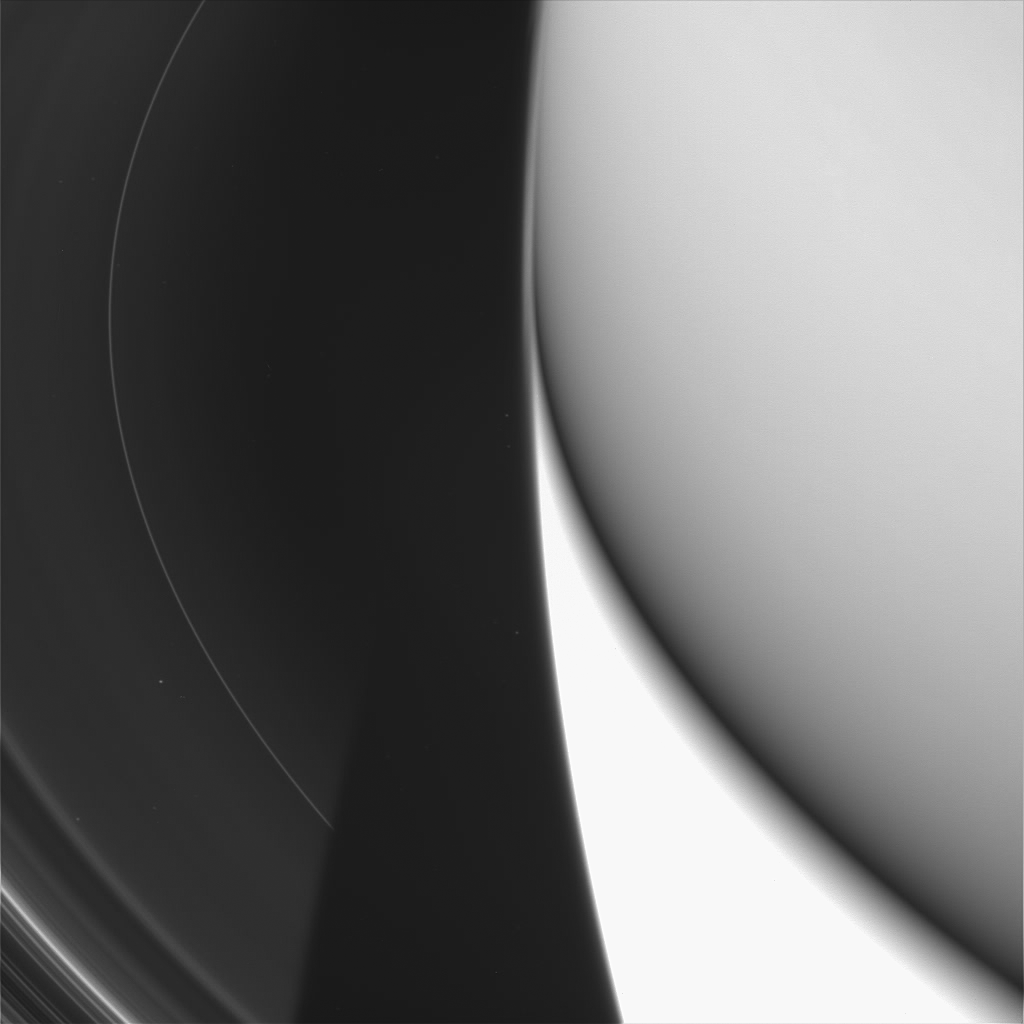

D is for “Dust”

This close-up view is Cassini’s best look yet at Saturn’s tenuous innermost D ring. The narrow ringlet visible here is named “D68” and is the innermost discrete feature in the D ring. The image also clearly shows how the diffuse component of the D-ring tapers off as it approaches the planet.

The view is looking down on the dark side of the rings, with the planet’s lower half being illuminated by reflected light from the rings. The upper half of the planet is also dark. The image was taken at a high phase angle — the Sun-Saturn-spacecraft angle, which was 177 degrees. Viewing the rings at high phase angle makes the finest dusty particles visible.

The inner edge of the C ring enters the scene at the lower left, and Saturn’s shadow cuts off the view of the rings. Several background stars can also be seen here.

The image was taken in visible light with the Cassini spacecraft wide-angle camera on July 15, 2005, at a distance of approximately 293,000 kilometers (182,000 miles) from Saturn. The image scale is 14 kilometers (9 miles) per pixel.

The Cassini-Huygens mission is a cooperative project of NASA, the European Space Agency and the Italian Space Agency. The Jet Propulsion Laboratory, a division of the California Institute of Technology in Pasadena, manages the mission for NASA’s Science Mission Directorate, Washington, D.C. The Cassini orbiter and its two onboard cameras were designed, developed and assembled at JPL. The imaging team is based at the Space Science Institute, Boulder, Colo.

Credit: NASA/JPL/Space Science Institute